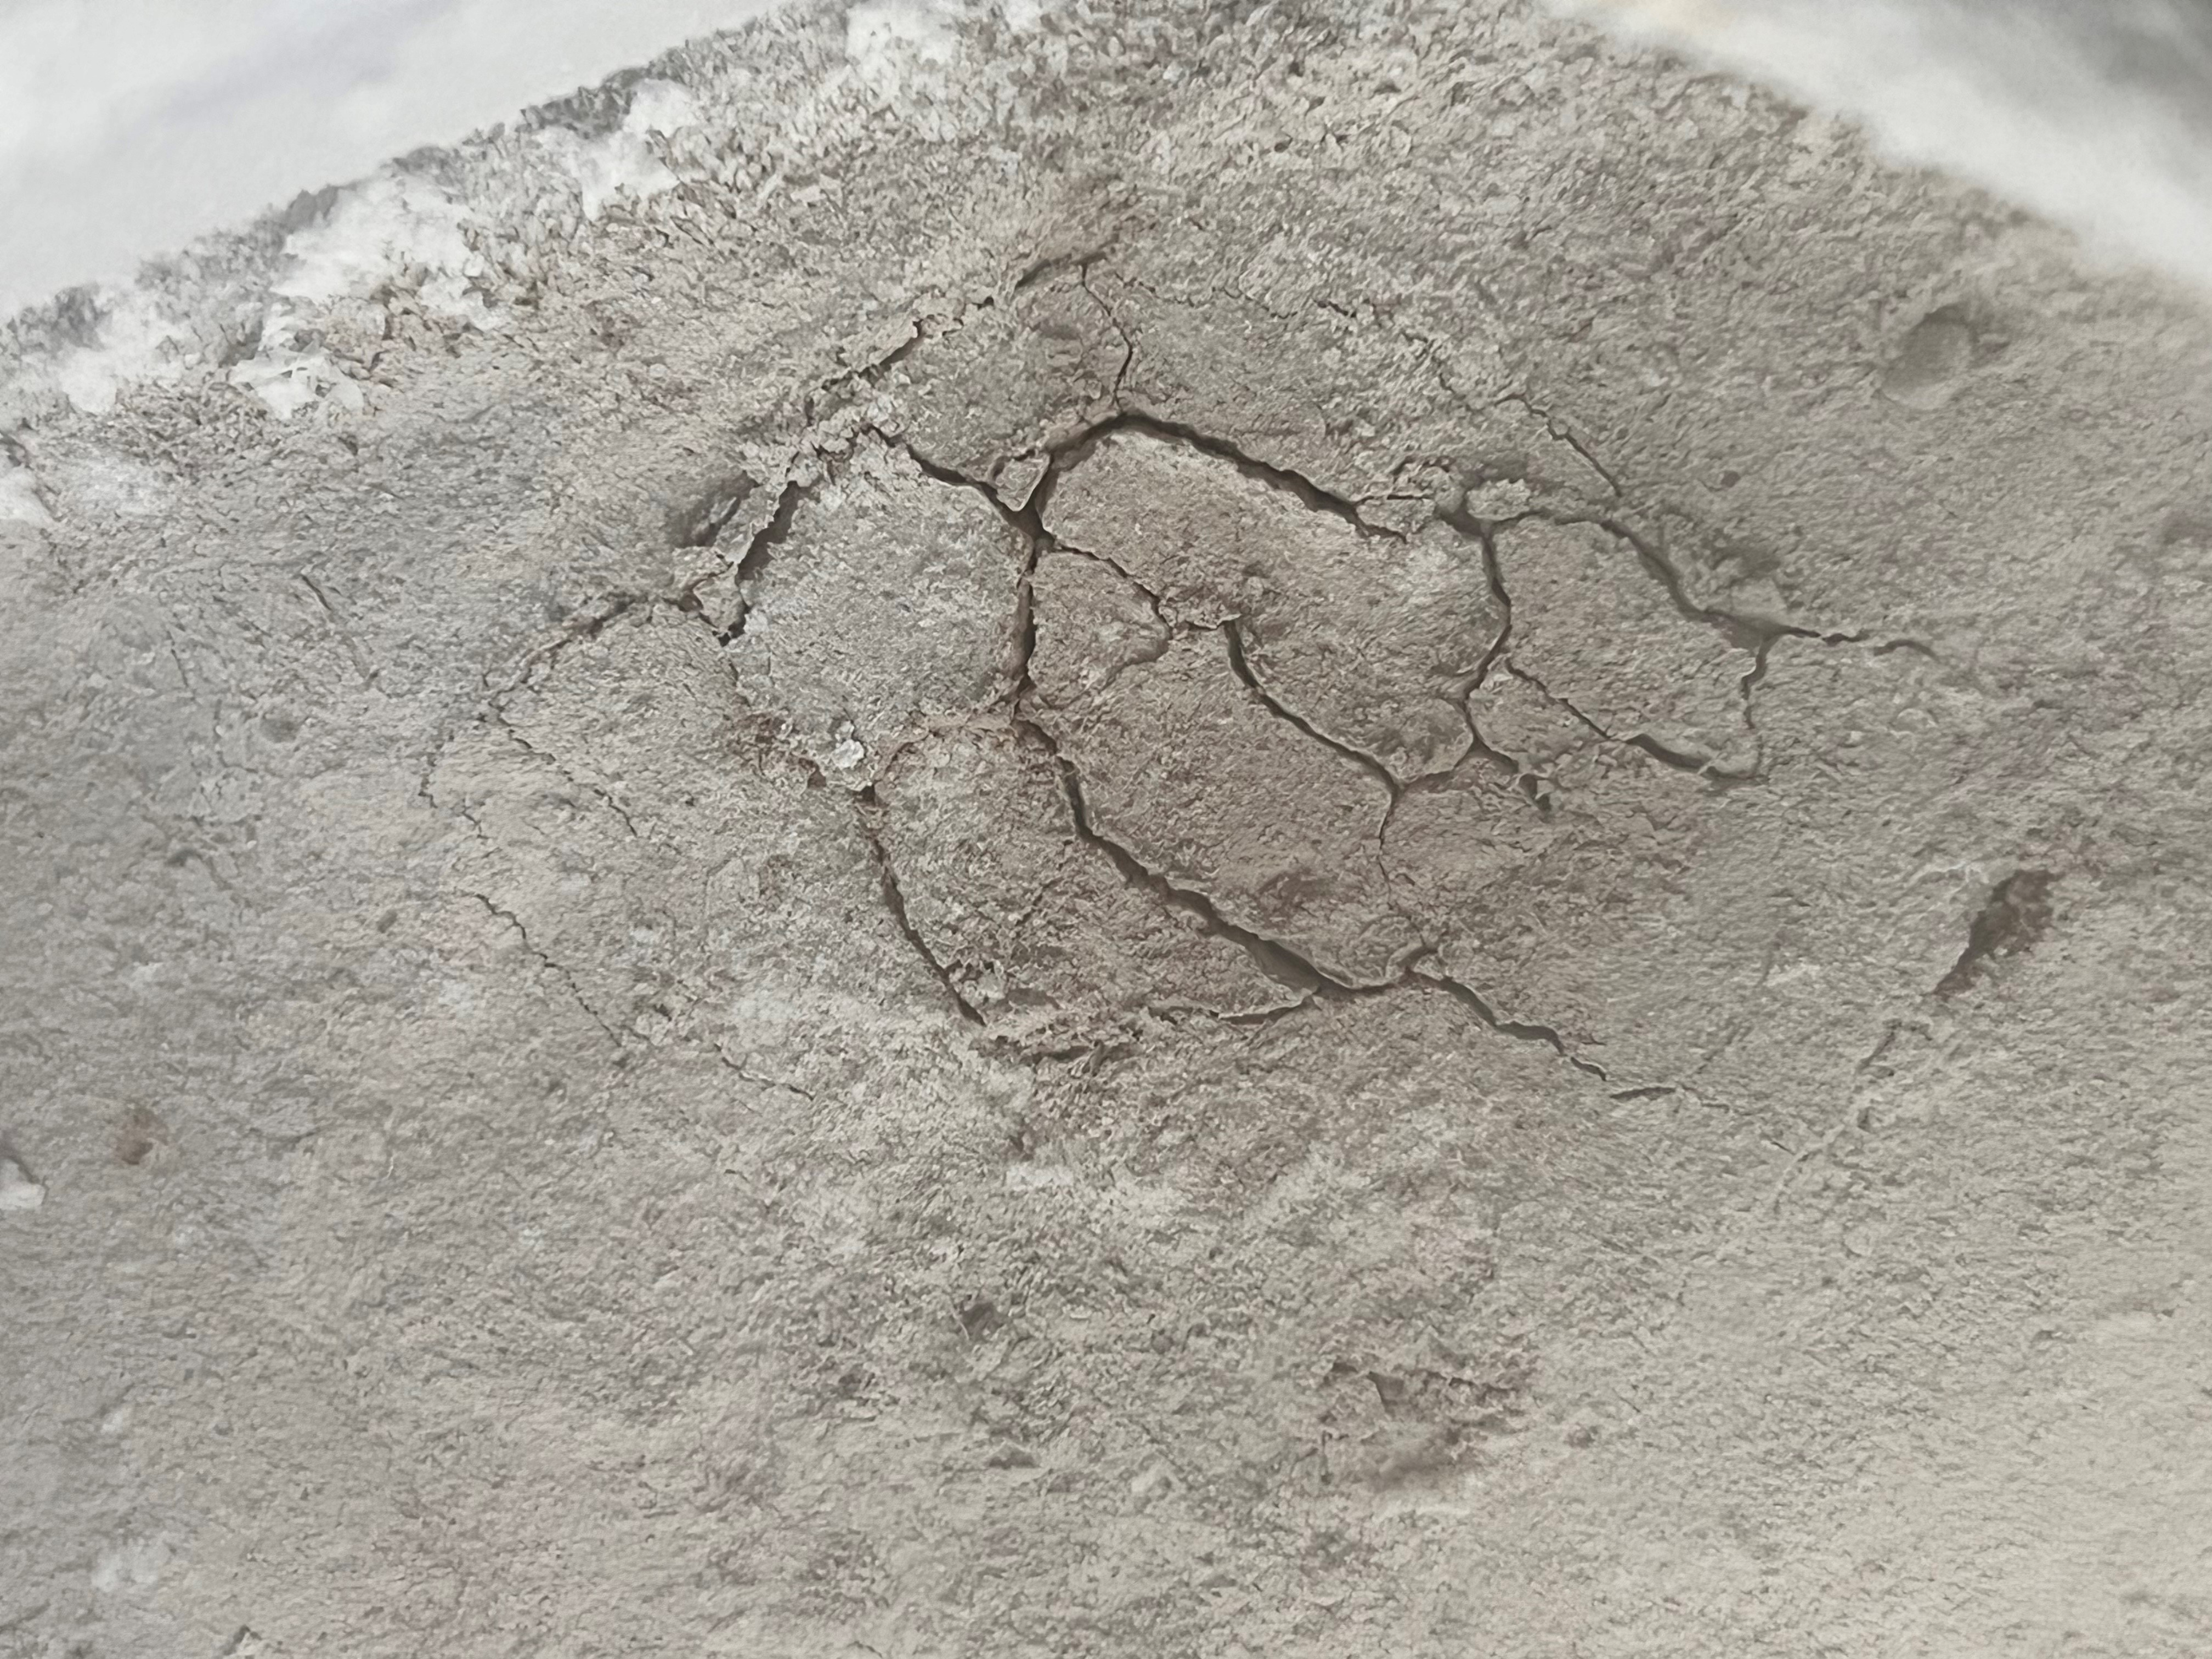

Cracks Forming in Frozen Martian Soil Simulant

This image shows an experiment conducted at NASA’s Jet Propulsion Laboratory re-creating the processes that form spider-like features on Mars called araneiform terrain. The experiment involves carbon dioxide gas settling into Mars soil simulant. The gas settles between the grains of simulant and eventually freezes into ice.

A heater underneath the soil simulant then warms up the ice and turns it back into gas. As pressure from the gas builds, the frozen top layer of simulant eventually cracks. When the pressure builds enough, a plume of carbon dioxide erupts.

The study confirms several formation processes described by what’s called the Kieffer model: Sunlight heats the soil when it shines through transparent slabs of carbon dioxide ice that build up on the Martian surface each winter. Being darker than the ice above it, the soil absorbs the heat and causes the ice closest to it to turn directly into carbon dioxide gas – without turning to liquid first – in a process called sublimation (the same process that sends clouds of “smoke” billowing up from dry ice). As the gas builds in pressure, the Martian ice cracks, allowing the gas to escape.

As for what creates the spider legs, the Kieffer model suggests that as the gas vents, it carries a stream of dust and sand that scours the surface, forming scars that are revealed when the ice disappears in the spring. But the experiment also suggests an alternative explanation for the this part of the process: The researchers found that these formations could have also been created when ice formed in the pores within the soil, rather than on top of it, and that the release of gas from within this soil-ice mixture may have created the formations.

The experiment took place in JPL’s Dirty Under-vacuum Simulation Testbed for Icy Environments, or DUSTIE.

Credit: NASA/JPL-Caltech